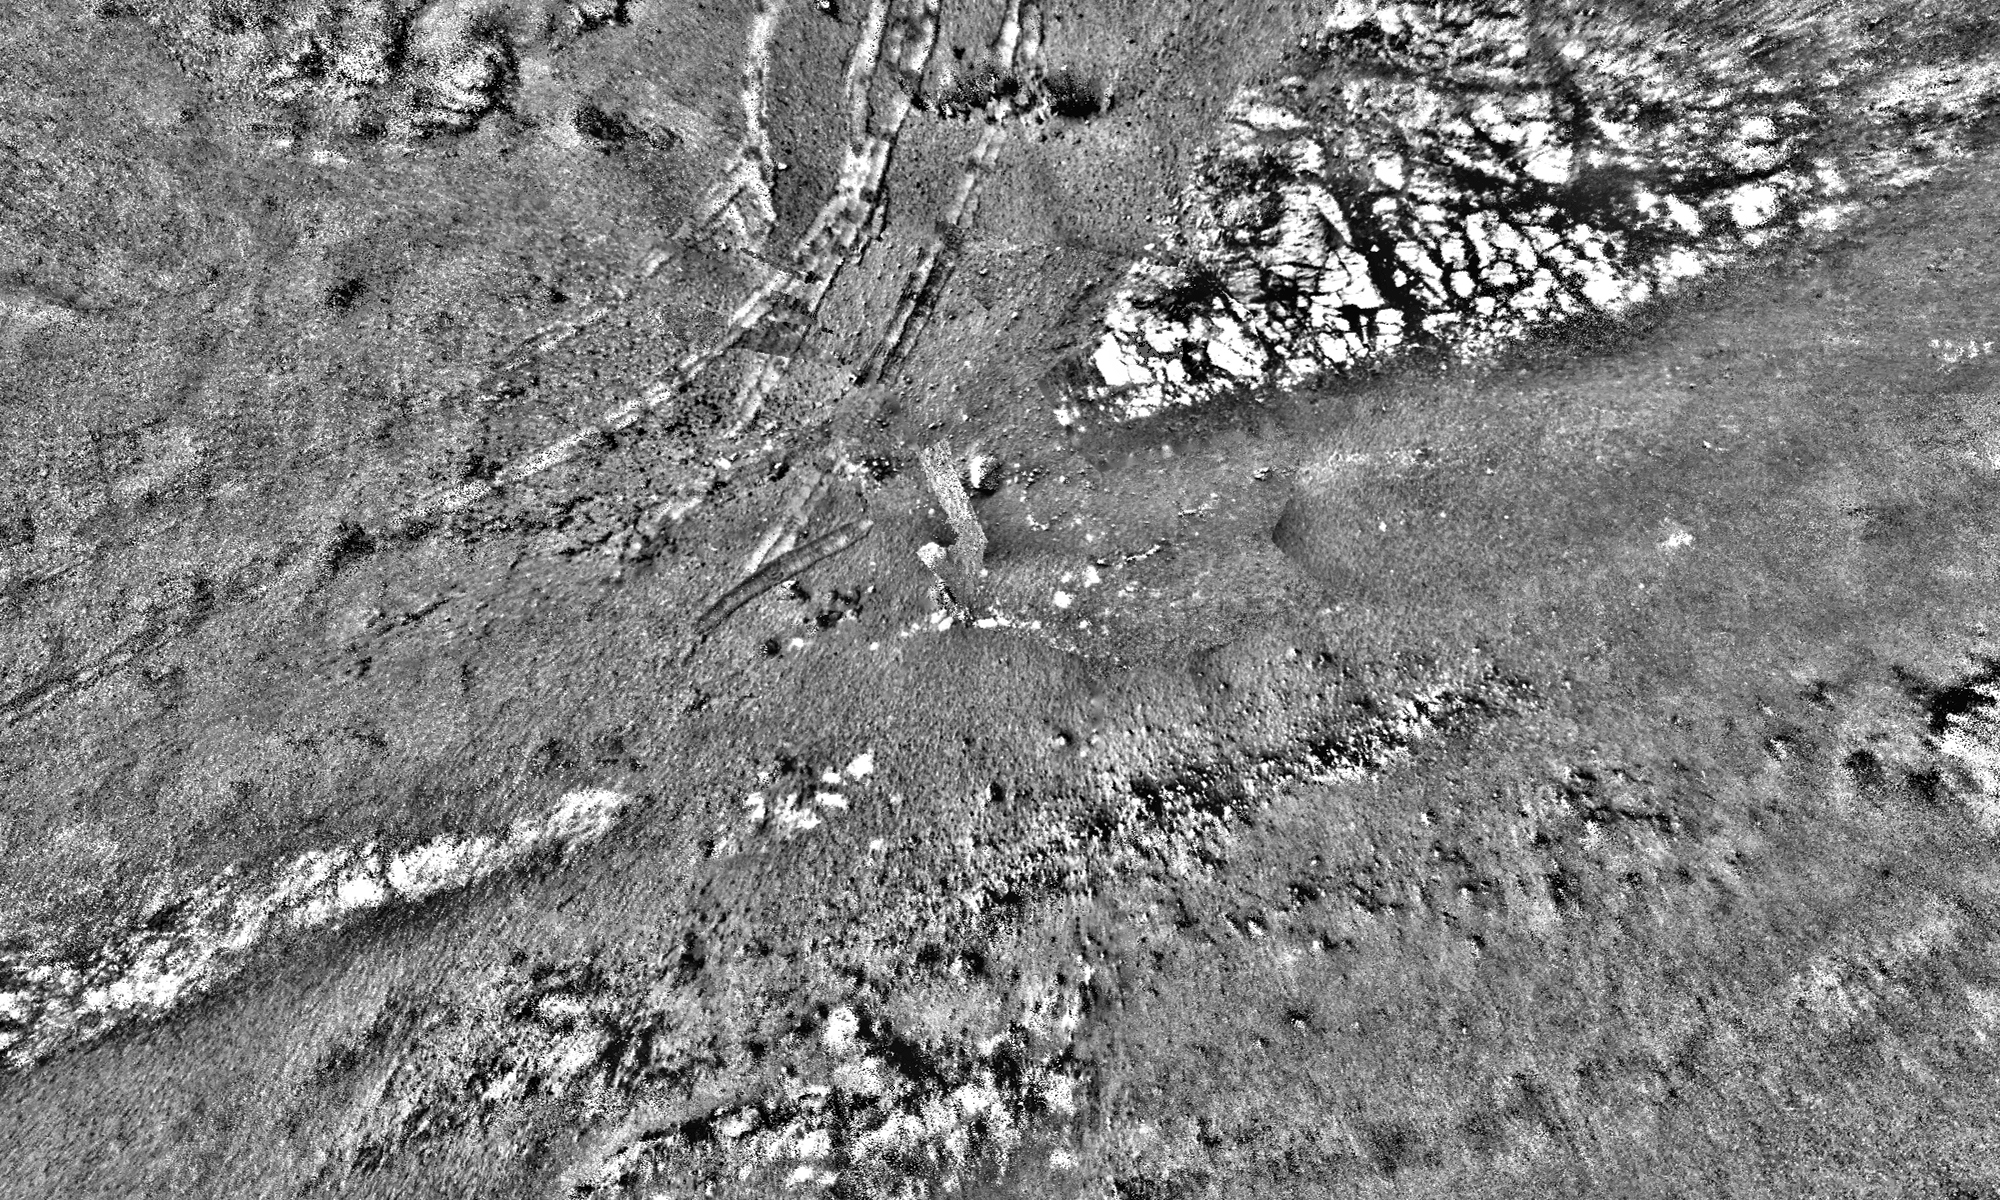

Opportunity’s Tracks in Perseverance Valley

This mosaic was stitched together using images from the Navigation Camera, or Navcam, on NASA’s Opportunity rover. The scene shows the rover’s tracks made in Perseverance Valley between Sols 5,000 and 5,030.

The mosaic has a resolution of about 1 centimeter per pixel; the scene width is 66 feet (20 meters) while the scene height is 39 feet (12 meters). The rover wheel tracks are about 3 feet (1 meter) apart. Shading differences between frames have been adjusted so subtle surface details are more visible.

NASA’s Jet Propulsion Laboratory, a division of Caltech in Pasadena, California, manages the Mars Exploration Rover Project for NASA’s Science Mission Directorate in Washington.

Credit: NASA/JPL-Caltech